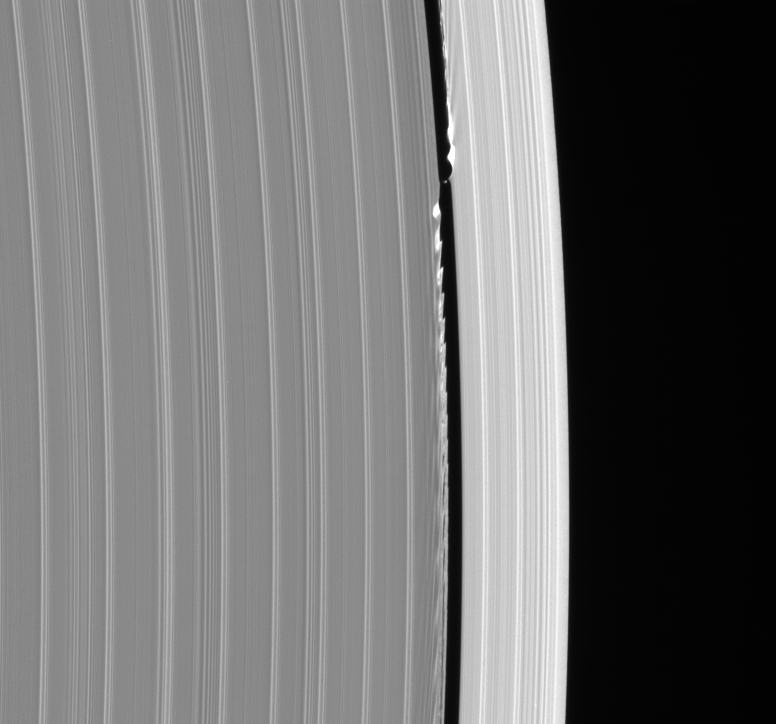

Daphnis At Work

Daphnis, the tiny moon that inhabits the Keeler Gap in the outer edge of Saturn’s A ring, is captured here in remarkable detail with its entourage of waves.

The edge waves are especially bright in places where ring material piles up, a characteristic that has been seen in computer simulations of the interactions between gap-embedded moons and the surrounding ring particles.

The 7 kilometer-wide (4.3 mile) moon appears to have an unusual shape in this image. It is not simply a bright dot, but instead exhibits a dimmer component immediately to its left. Though it is far from certain, this component may be ring material caught in the act of accreting onto Daphnis, a process currently being studied by imaging scientists.

The image was taken in visible light with the Cassini spacecraft narrow-angle camera on Sept. 9, 2006, at a distance of approximately 422,000 kilometers (262,000 miles) from Saturn. Image scale is 2 kilometers (1 mile) per pixel.

The Cassini-Huygens mission is a cooperative project of NASA, the European Space Agency and the Italian Space Agency. The Jet Propulsion Laboratory, a division of the California Institute of Technology in Pasadena, manages the mission for NASA’s Science Mission Directorate, Washington, D.C. The Cassini orbiter and its two onboard cameras were designed, developed and assembled at JPL. The imaging operations center is based at the Space Science Institute in Boulder, Colo.

Credit: NASA/JPL/Space Science Institute